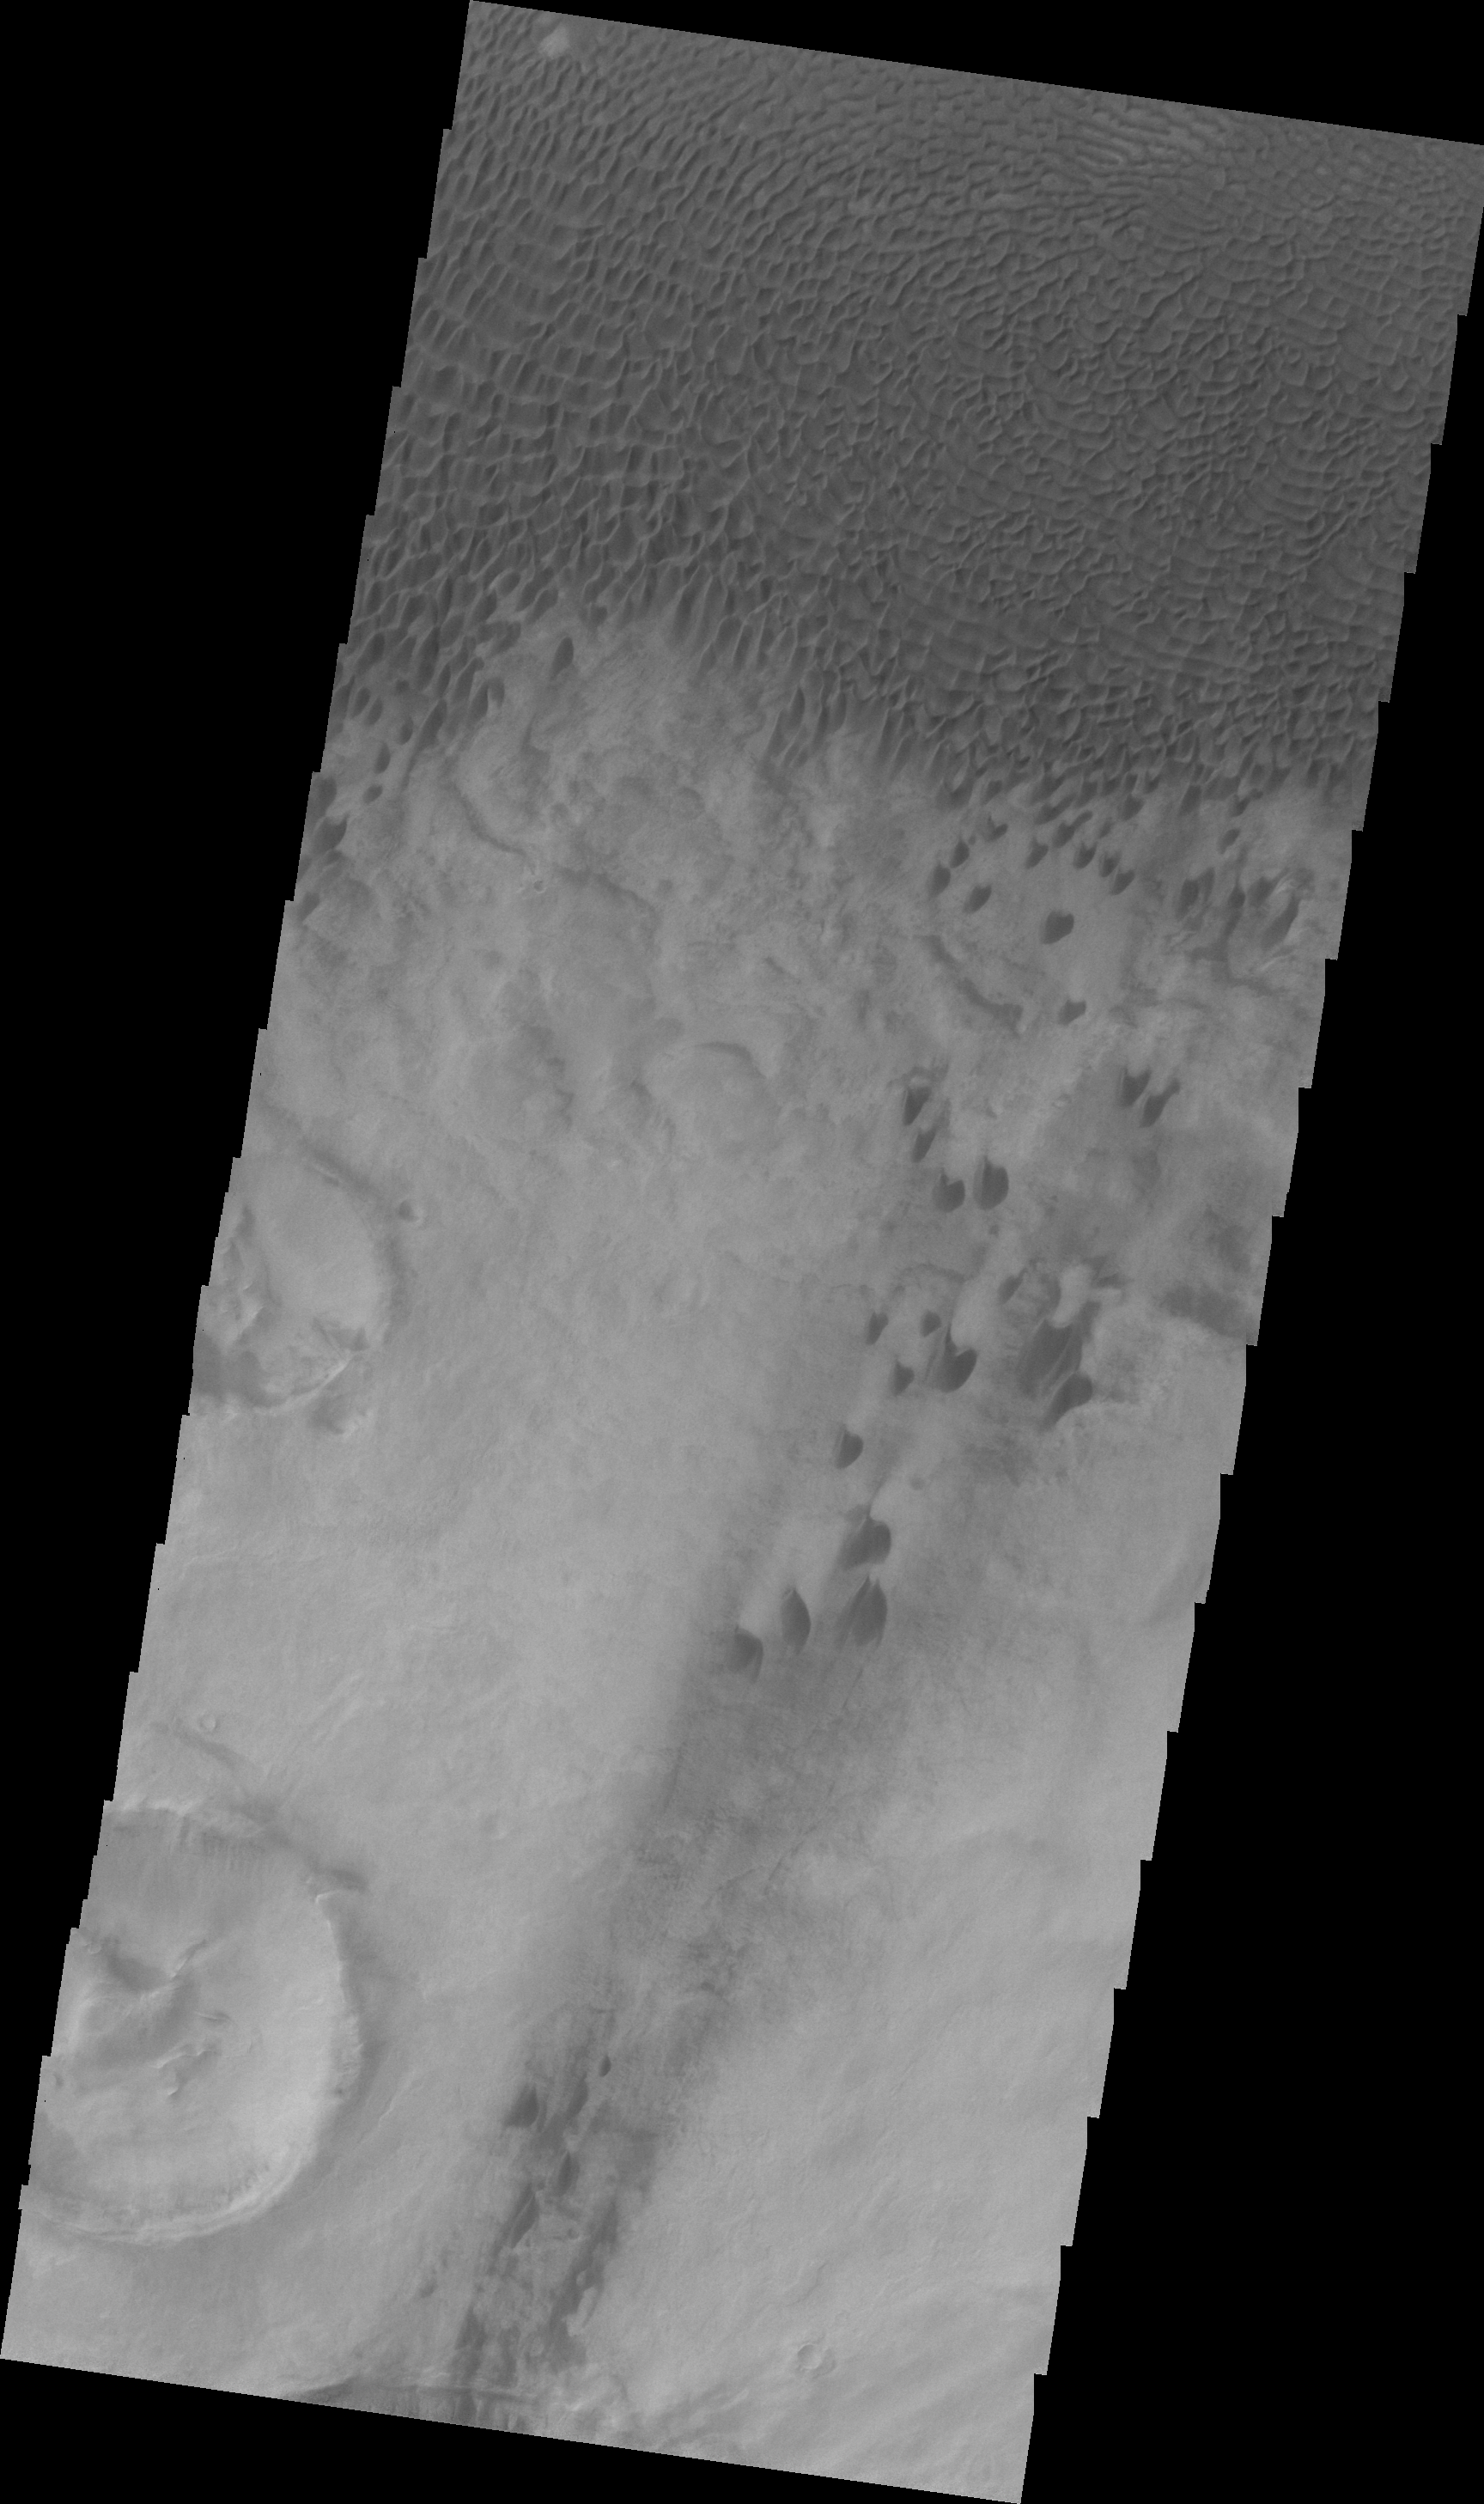

Aonia Terra Dunes (VIS)

Today’s VIS image was collected simultaneously with yesterday’s IR image. The VIS image shows individual dunes that are part of the large Aonia Terra dune field.

Image information: VIS instrument. Latitude -49.9N, Longitude 293.4E. 22 meter/pixel resolution.

Please see the THEMIS Data Citation Note for details on crediting THEMIS images.

Note: this THEMIS visual image has not been radiometrically nor geometrically calibrated for this preliminary release. An empirical correction has been performed to remove instrumental effects. A linear shift has been applied in the cross-track and down-track direction to approximate spacecraft and planetary motion. Fully calibrated and geometrically projected images will be released through the Planetary Data System in accordance with Project policies at a later time.

NASA’s Jet Propulsion Laboratory manages the 2001 Mars Odyssey mission for NASA’s Office of Space Science, Washington, D.C. The Thermal Emission Imaging System (THEMIS) was developed by Arizona State University, Tempe, in collaboration with Raytheon Santa Barbara Remote Sensing. The THEMIS investigation is led by Dr. Philip Christensen at Arizona State University. Lockheed Martin Astronautics, Denver, is the prime contractor for the Odyssey project, and developed and built the orbiter. Mission operations are conducted jointly from Lockheed Martin and from JPL, a division of the California Institute of Technology in Pasadena.

Credit: NASA/JPL/ASU